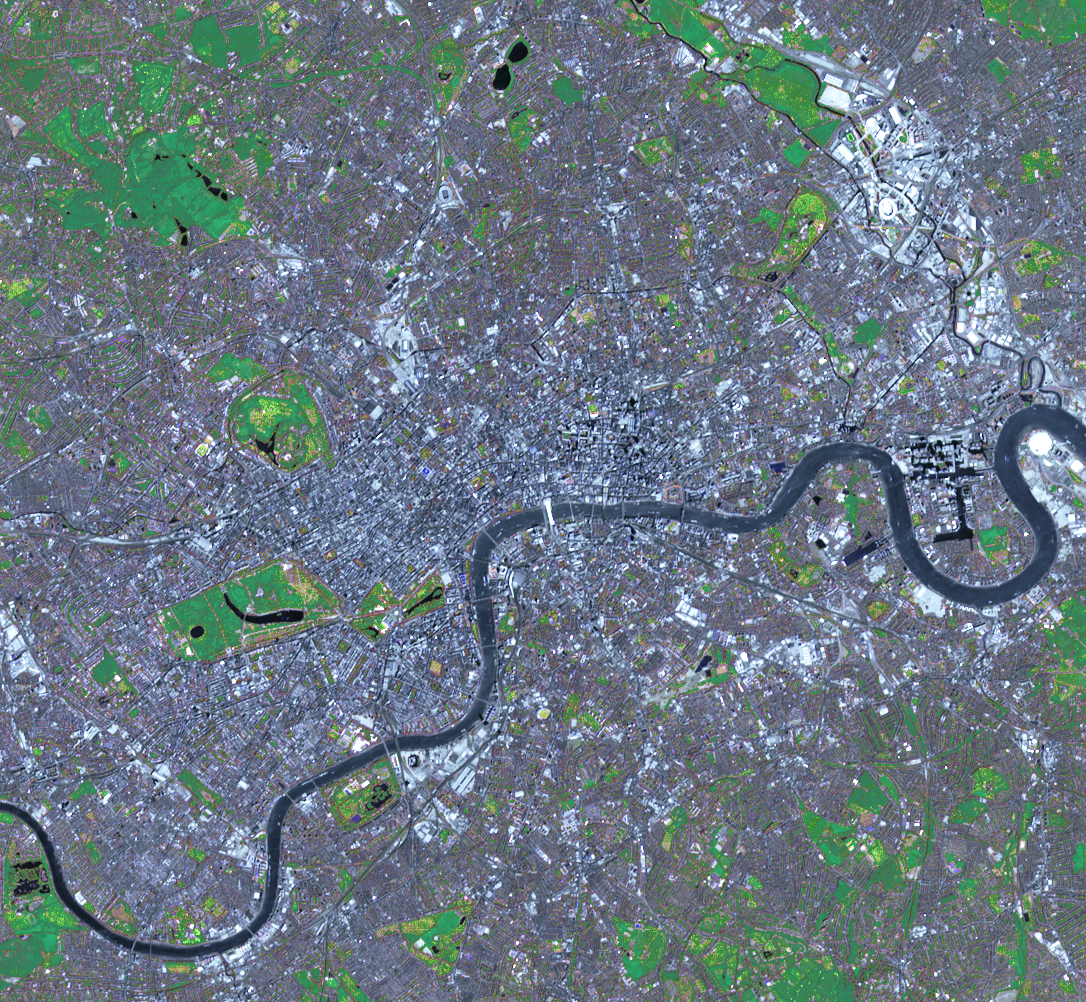

NASA Spacecraft Captures a Medal-Worthy Image of London

Preparations for London’s 2012 Summer Olympic Games began years before July 27th’s opening ceremonies. The Games use a mixture of new venues, existing and historical facilities, and temporary facilities. Major construction projects included the new 400-acre Olympic Park, constructed on a former industrial site in the east of London.

This simulated natural color image of London was acquired May 26, 2012, by the Advanced Spaceborne Thermal Emission and Reflection Radiometer (ASTER) instrument on NASA’s Terra spacecraft. It covers an area measuring 9.3 by 9.3 miles (15 by 15 kilometers), and is centered at 51.5 degrees North Latitude, 0.1 degree west longitude. The Olympic Park is visible in the upper right of the image.

With its 14 spectral bands from the visible to the thermal infrared wavelength region and its high spatial resolution of 15 to 90 meters (about 50 to 300 feet), ASTER images Earth to map and monitor the changing surface of our planet. ASTER is one of five Earth-observing instruments launched Dec. 18, 1999, on Terra. The instrument was built by Japan’s Ministry of Economy, Trade and Industry. A joint U.S./Japan science team is responsible for validation and calibration of the instrument and data products.

The broad spectral coverage and high spectral resolution of ASTER provides scientists in numerous disciplines with critical information for surface mapping and monitoring of dynamic conditions and temporal change. Example applications are: monitoring glacial advances and retreats; monitoring potentially active volcanoes; identifying crop stress; determining cloud morphology and physical properties; wetlands evaluation; thermal pollution monitoring; coral reef degradation; surface temperature mapping of soils and geology; and measuring surface heat balance.

The U.S. science team is located at NASA’s Jet Propulsion Laboratory, Pasadena, Calif. The Terra mission is part of NASA’s Science Mission Directorate, Washington, D.C.

Credit: NASA/GSFC/METI/ERSDAC/JAROS, and U.S./Japan ASTER Science Team